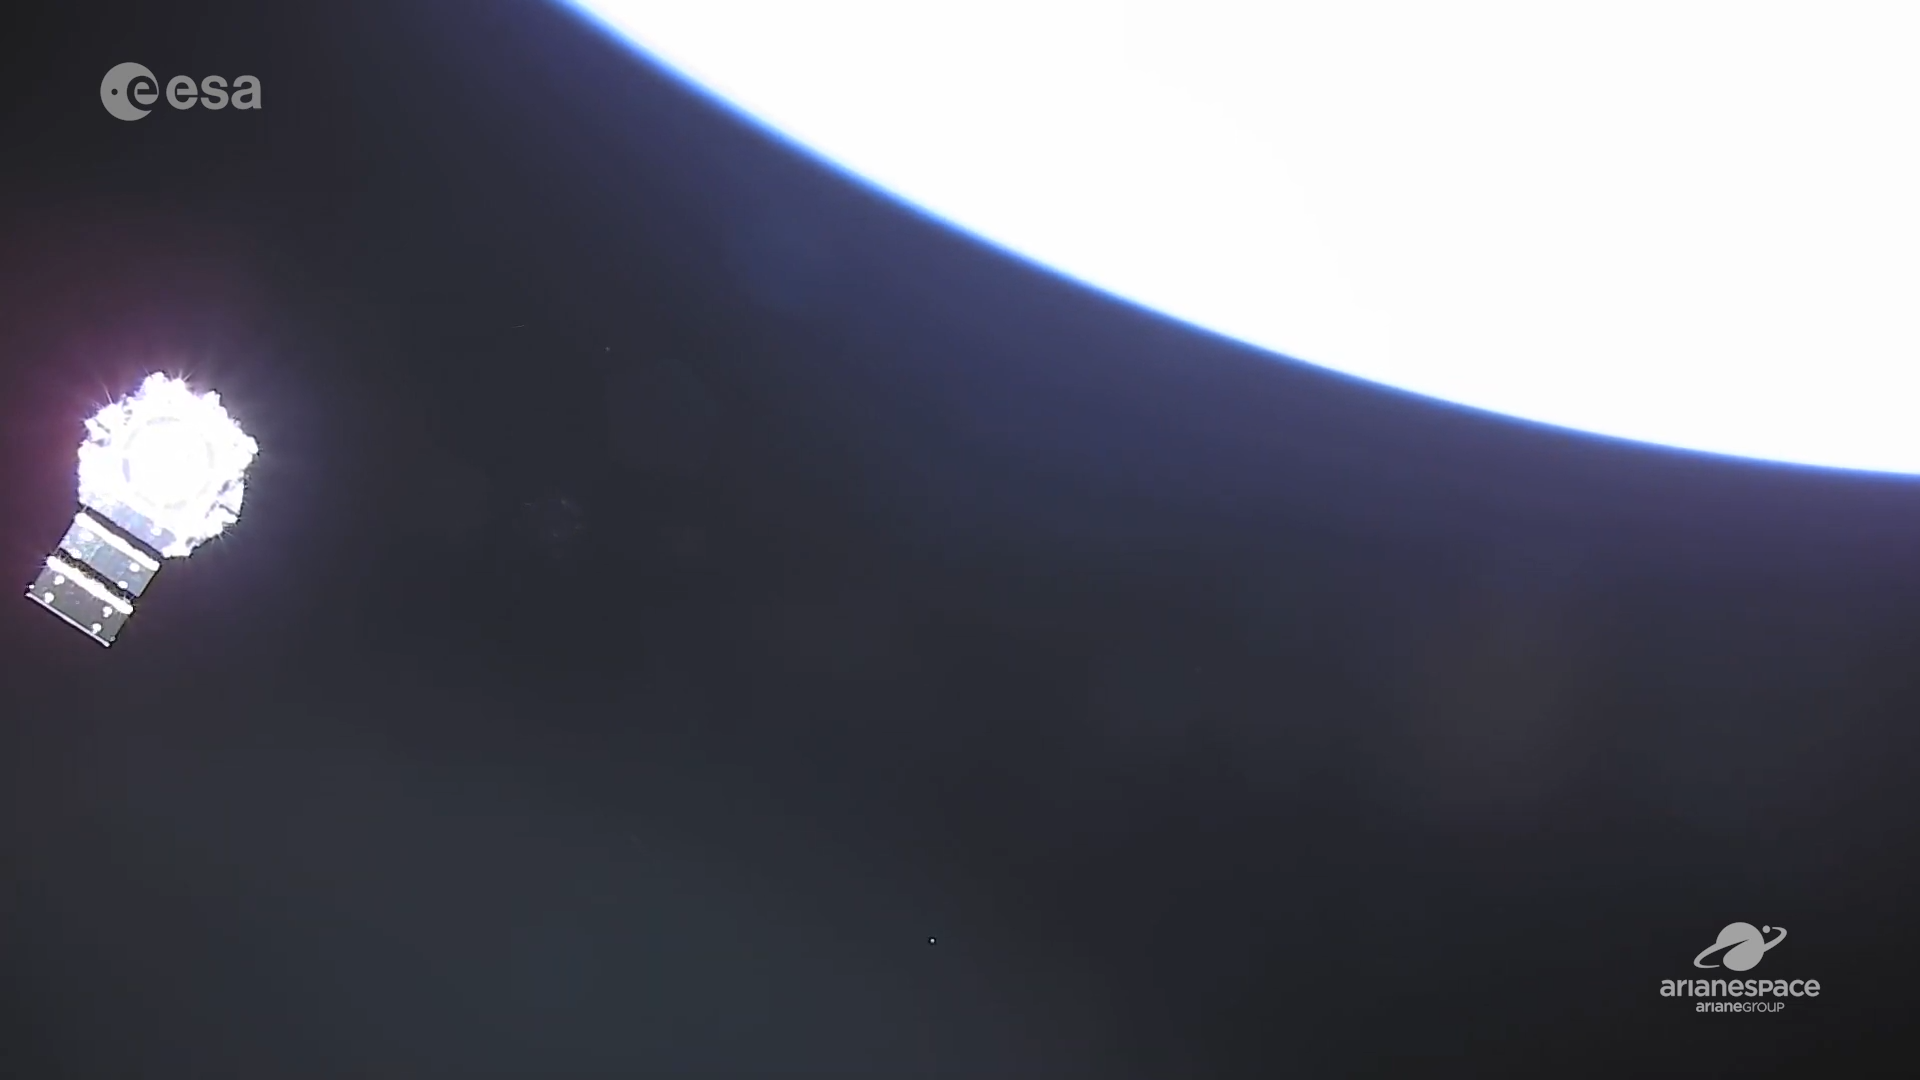

JWST with Solar Panel Deployed

JWST with its solar panel deployed, shortly after release from the Ariane 5 launch vehicle.

Credit: Image: NASA, ESA